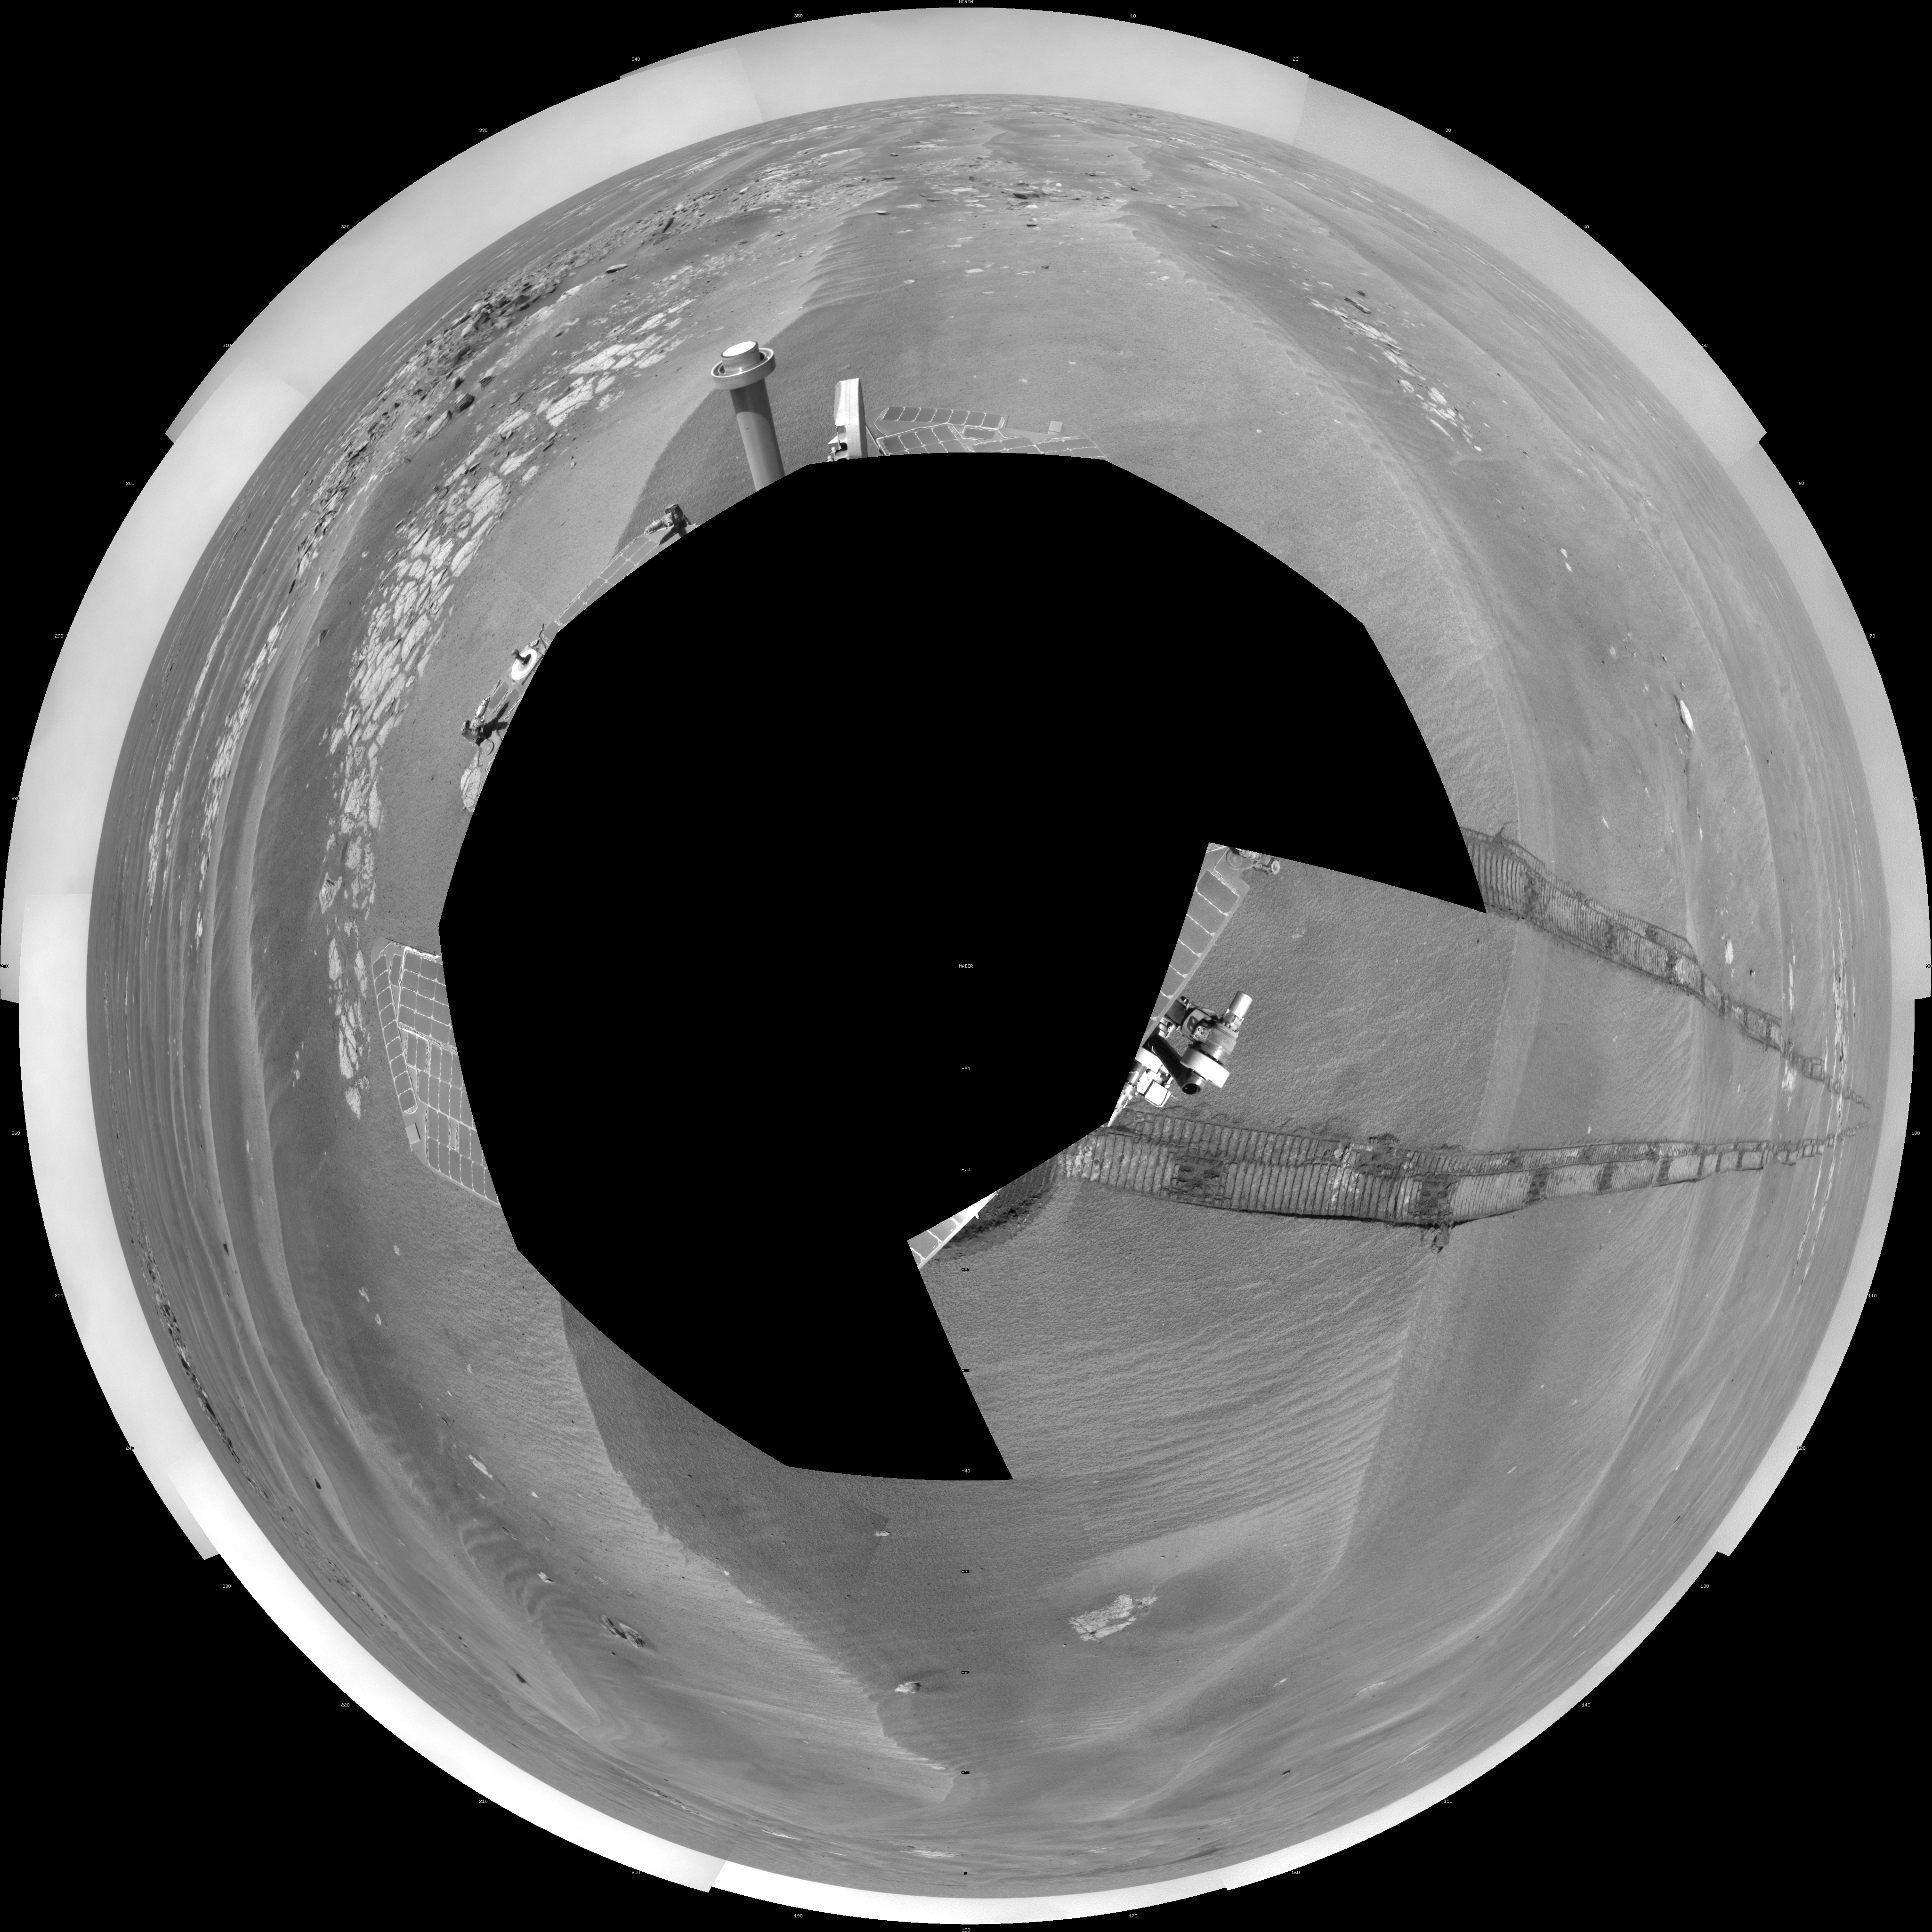

Opportunity’s Surroundings on Sol 1950 (Polar)

NASA’s Mars Exploration Rover Opportunity used its navigation camera to take the images combined into this 360-degree view of the rover’s surroundings on the 1,950th Martian day, or sol, of its surface mission (July 19, 2009). North is at the top.

Opportunity had driven 60.8 meters (199 feet) that sol, moving backward as a strategy to mitigate an increased amount of current drawn by the drive motor in the right-front wheel. The rover was traveling a westward course, skirting a large field of impassable dunes to the south.

Much of the terrain surrounding the Sol 1950 position is wind-formed ripples of dark soil, with pale outcrop exposed in troughs between some ripples. A small crater visible nearby to the northwest is informally called “Kaiko.” For scale, the distance between the parallel wheel tracks is about 1 meter (about 40 inches).

The site is about 3.8 kilometers (2.4 miles) south-southwest of Victoria Crater.

This view is presented as a polar projection with geometric seam correction.

Credit: NASA/JPL-Caltech